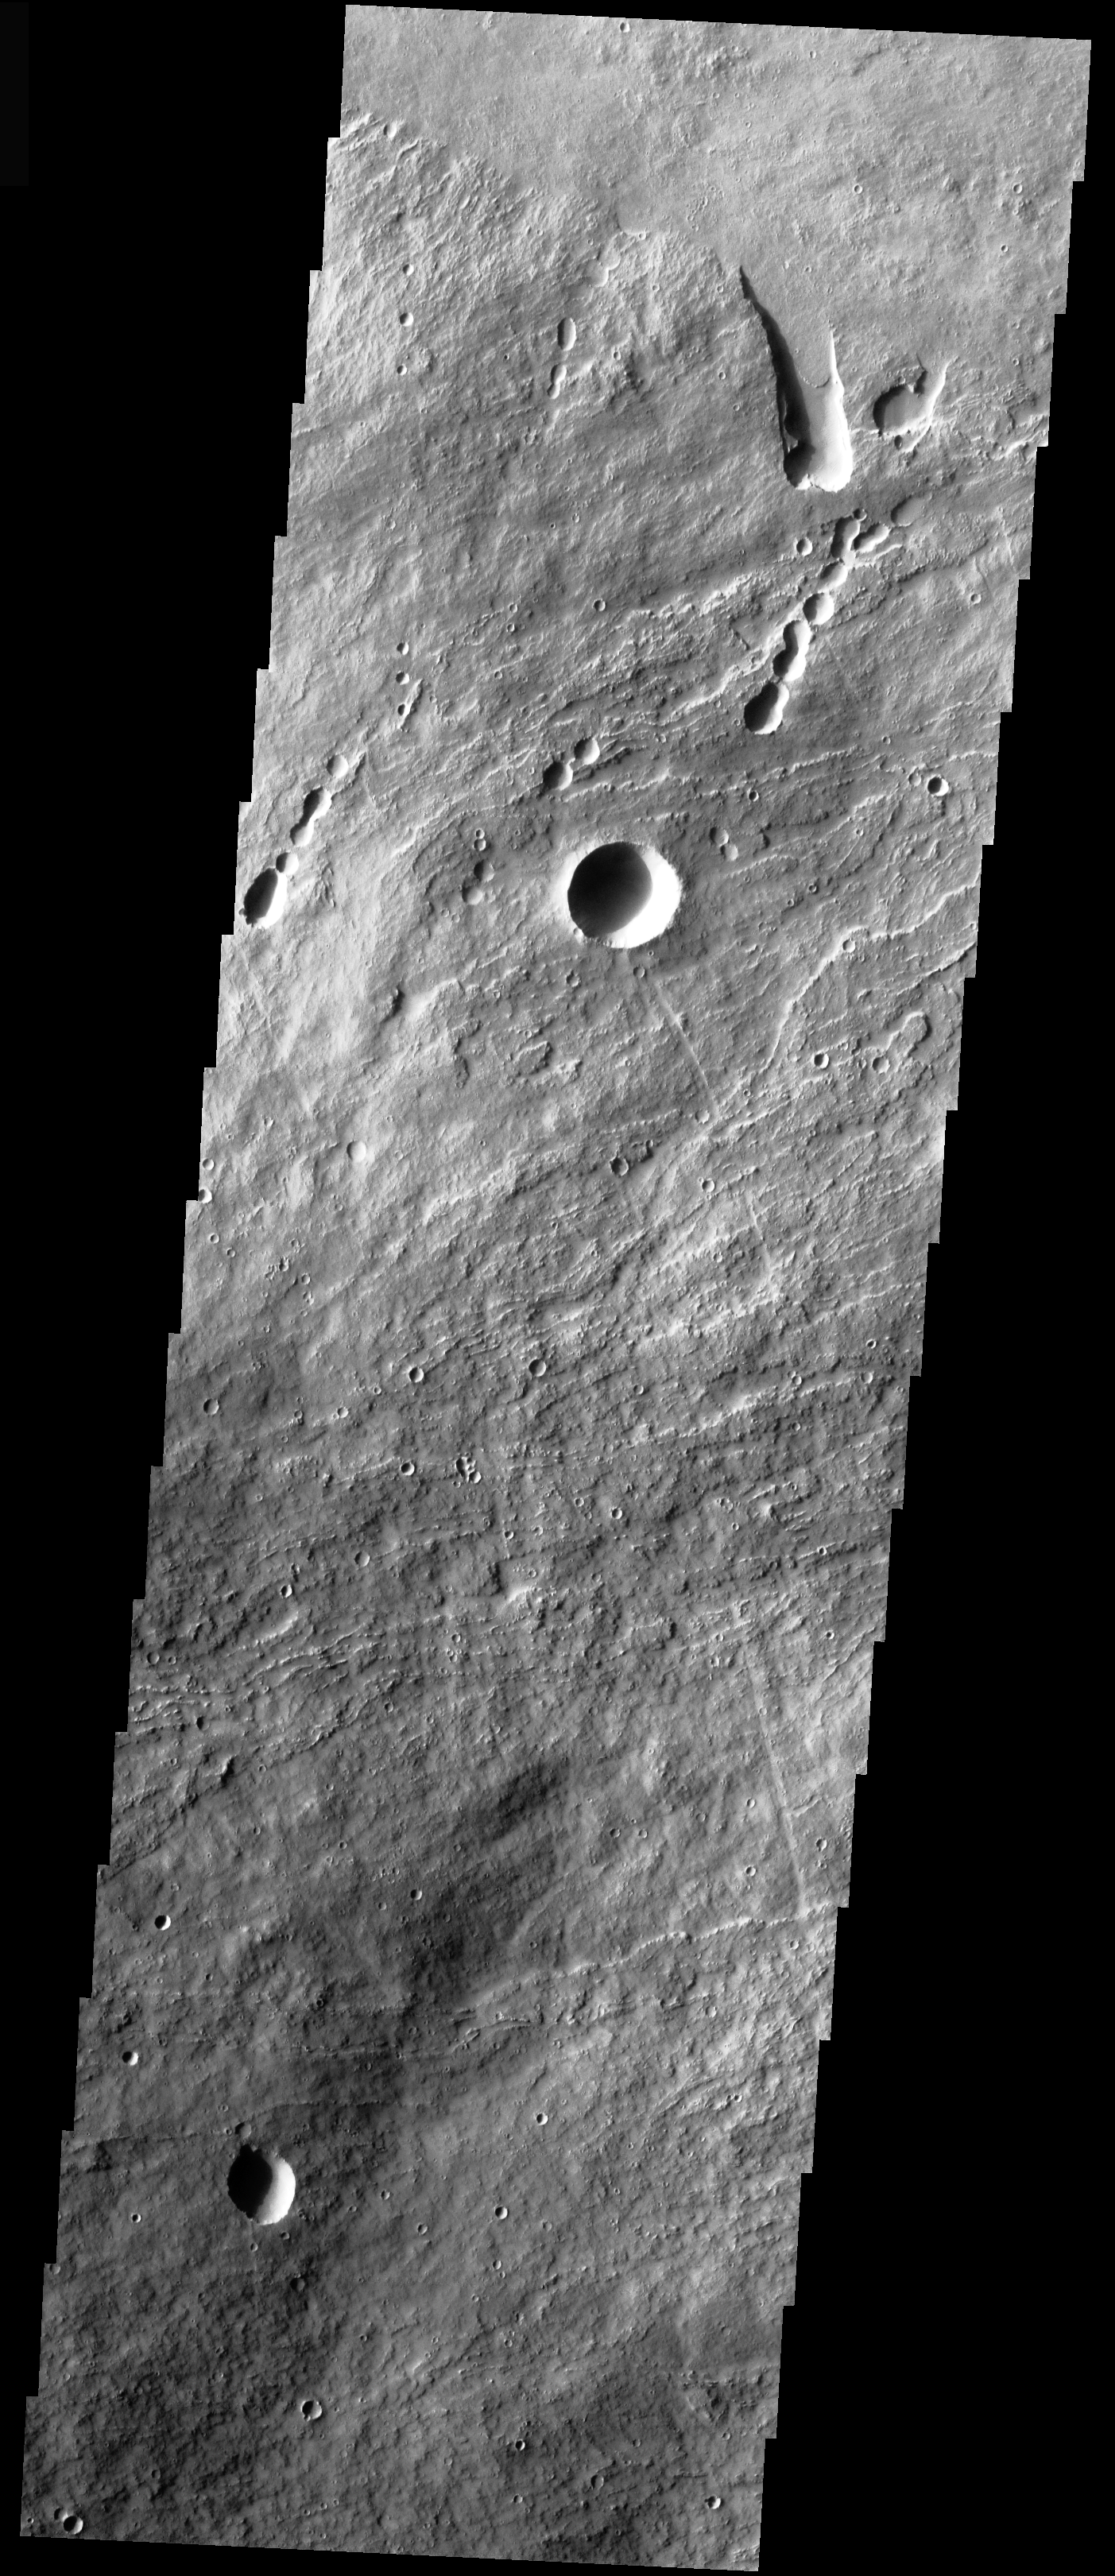

Arsia Mons Flank

This VIS image shows the part of the NE flank of Arsia Mons where it meets the plains. The flank of the volcano is comprised of long flows. Collapse features are present at the flank margin.

Image information: VIS instrument. Latitude -7.9, Longitude 241.9 East (118.1 West). 17 meter/pixel resolution.

Note: this THEMIS visual image has not been radiometrically nor geometrically calibrated for this preliminary release. An empirical correction has been performed to remove instrumental effects. A linear shift has been applied in the cross-track and down-track direction to approximate spacecraft and planetary motion. Fully calibrated and geometrically projected images will be released through the Planetary Data System in accordance with Project policies at a later time.

NASA’s Jet Propulsion Laboratory manages the 2001 Mars Odyssey mission for NASA’s Office of Space Science, Washington, D.C. The Thermal Emission Imaging System (THEMIS) was developed by Arizona State University, Tempe, in collaboration with Raytheon Santa Barbara Remote Sensing. The THEMIS investigation is led by Dr. Philip Christensen at Arizona State University. Lockheed Martin Astronautics, Denver, is the prime contractor for the Odyssey project, and developed and built the orbiter. Mission operations are conducted jointly from Lockheed Martin and from JPL, a division of the California Institute of Technology in Pasadena.

Credit: NASA/JPL/Arizona State University